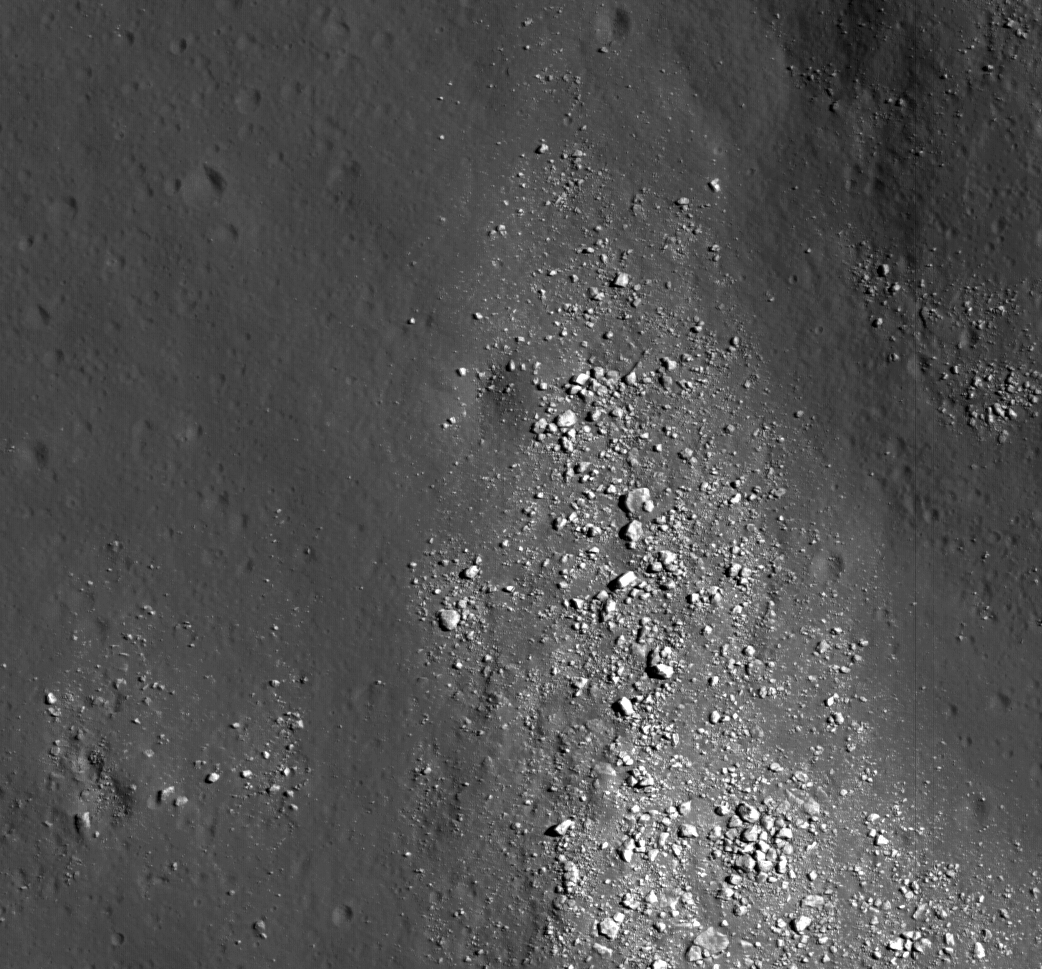

Floor of Tsiolkovskiy — Constellation Region of Interest

LROC NAC view of boulders on an outlying rampart of the complex central peak of Tsiolkovskiy crater within the Constellation Region of Interest. The image is roughly 700 m wide (LROC NAC frame M113107391L)

NASA’s Goddard Space Flight Center built and manages the mission for the Exploration Systems Mission Directorate at NASA Headquarters in Washington. The Lunar Reconnaissance Orbiter Camera was designed to acquire data for landing site certification and to conduct polar illumination studies and global mapping. Operated by Arizona State University, LROC consists of a pair of narrow-angle cameras (NAC) and a single wide-angle camera (WAC). The mission is expected to return over 70 terabytes of image data.

Credit: NASA/GSFC/Arizona State University